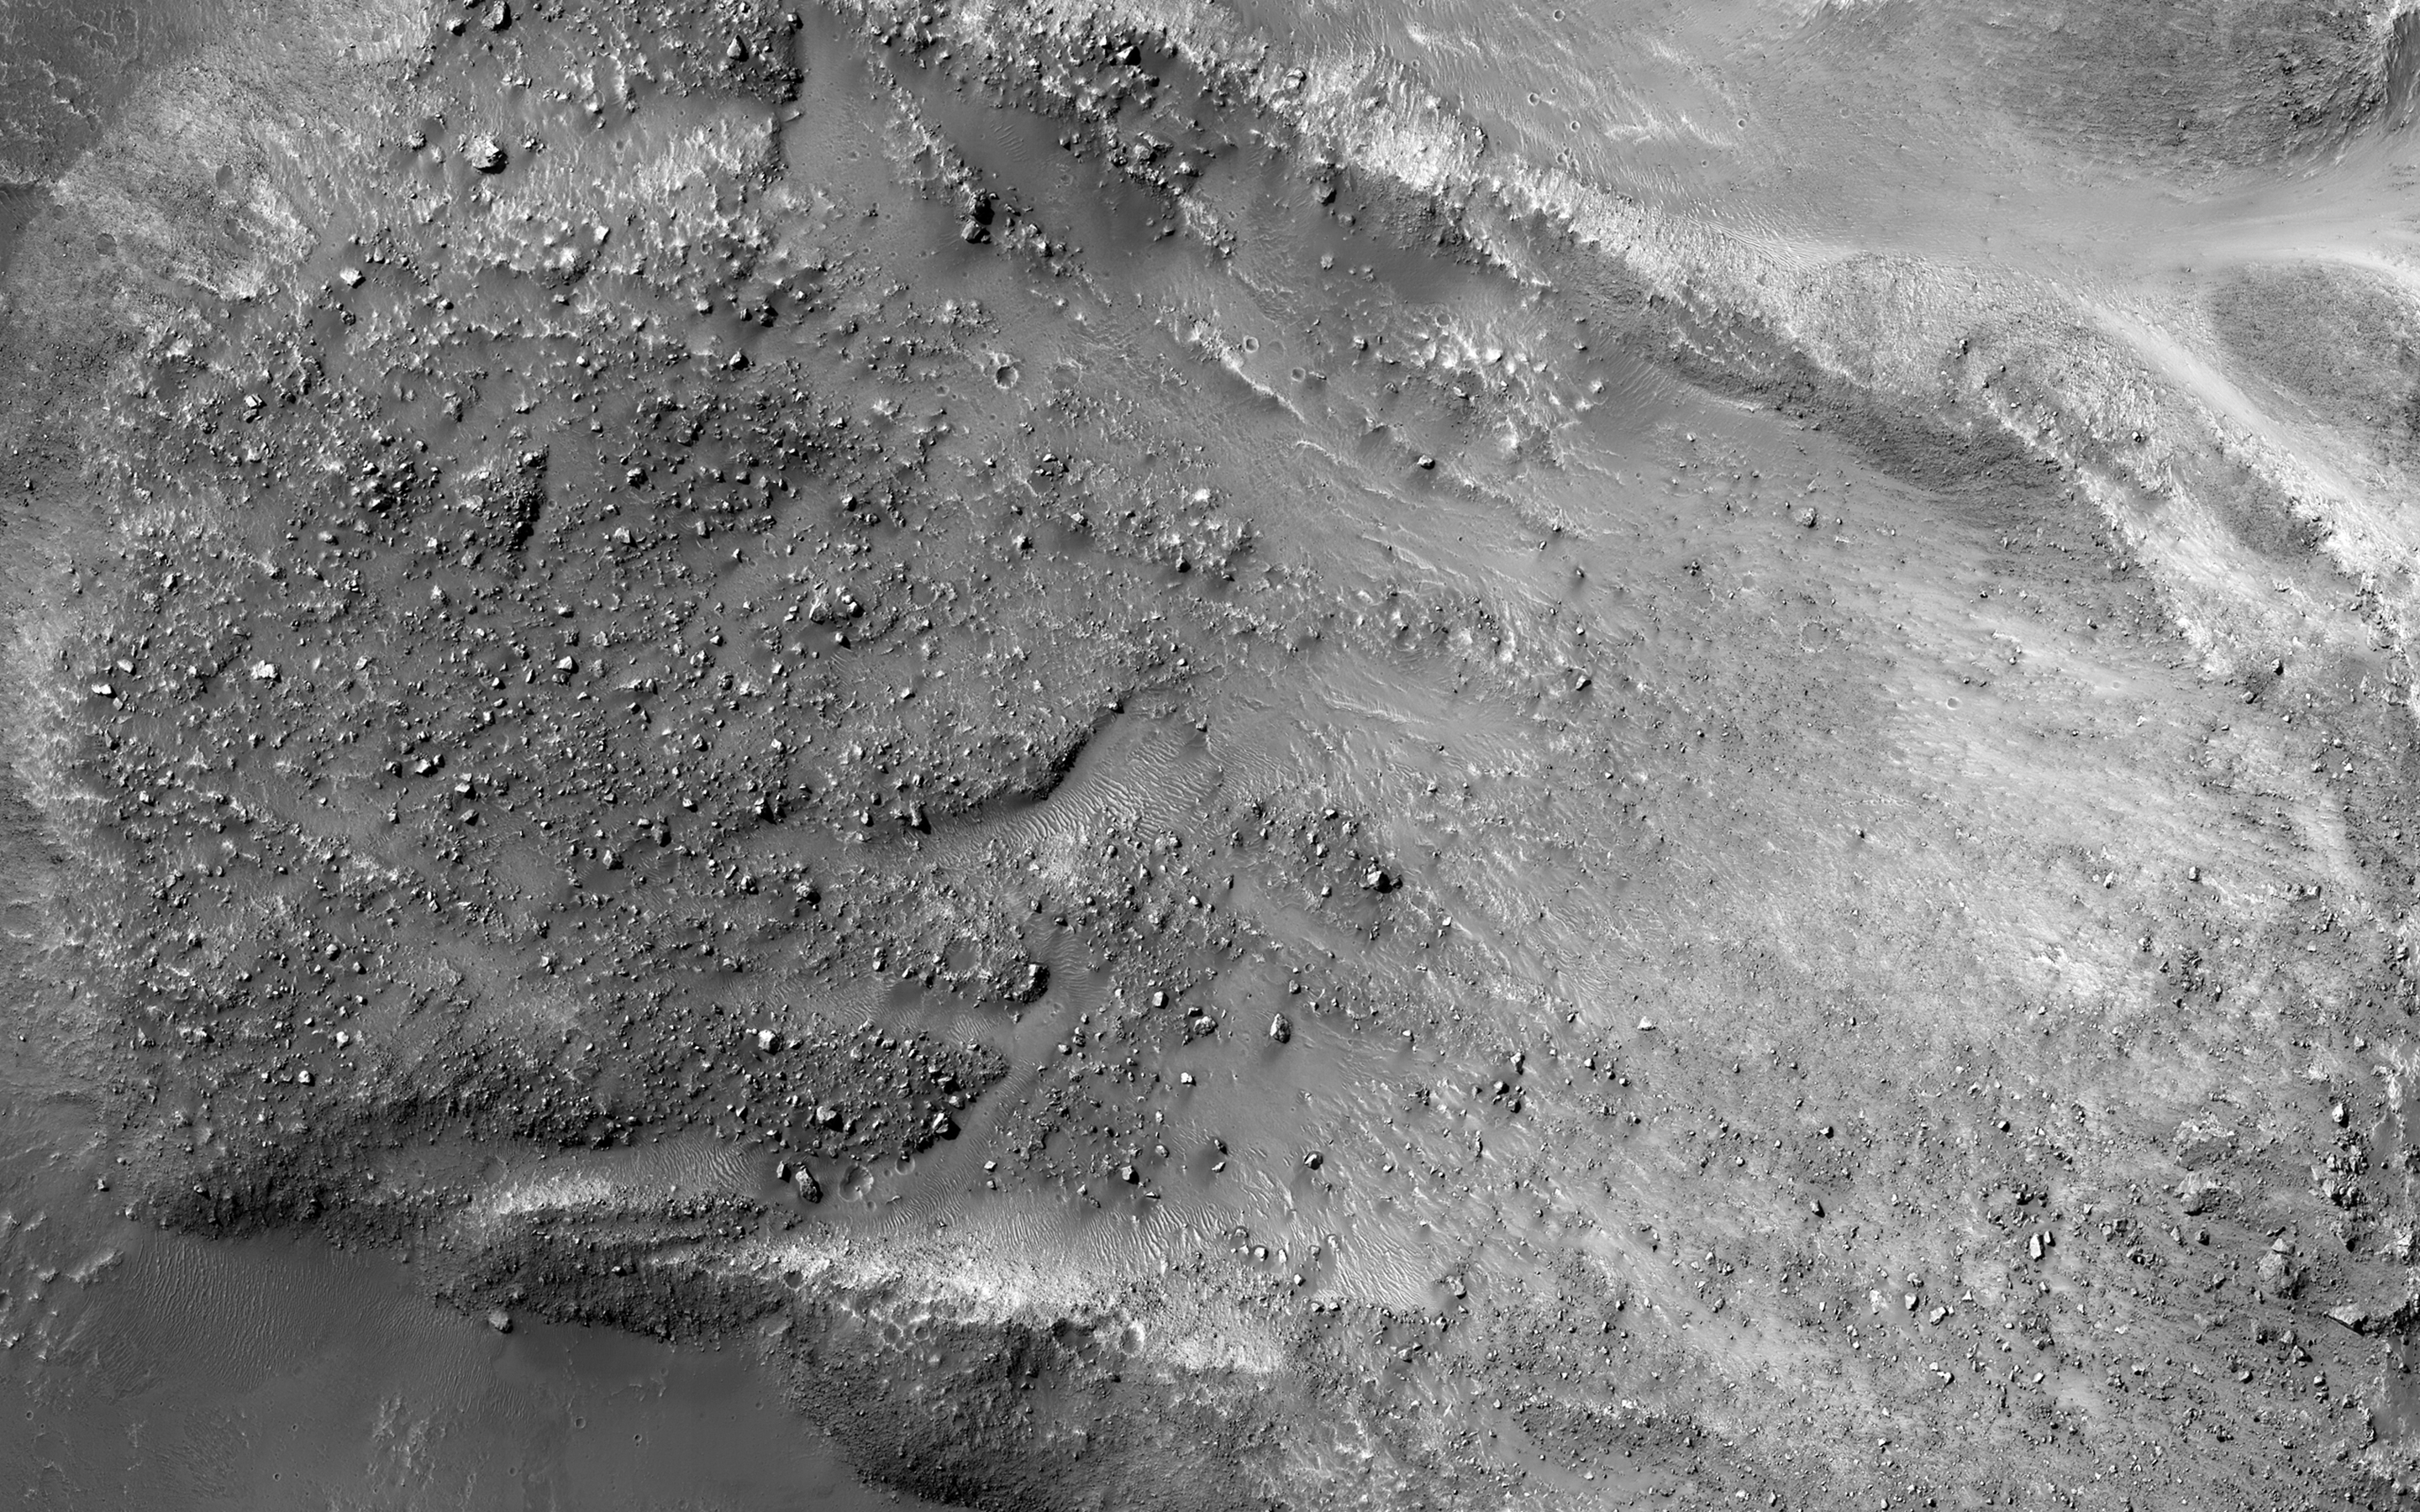

Boulders on a Landslide

The striking feature in this image is a boulder-covered landslide along a canyon wall. Landslides occur when steep slopes fail, sending a mass of soil and rock to flow downhill, leaving behind a scarp at the top of the slope. The mass of material comes to rest when it reaches shallower slopes, forming a lobe of material that ends in a well-defined edge called a toe. (Take a look at the anaglyph to compare the steep cliff and landslide scarp to the relatively flat valley floor. )

This landslide is relatively fresh, as many individual boulders still stand out above the main deposit. Additionally, while several small impact craters are visible in the landslide lobe, they are smaller in size and fewer in number than those on the surrounding valley floor. The scarp itself also looks fresh compared to the rest of the cliff: it, too, has boulders, and more varied topography than the adjacent dusty terrain.

Just to the north of the landslide scarp is a similarly-shaped scar on the cliffside. However, there is no landslide material on the valley floor below it. The older landslide deposit has either been removed or buried, a further indicator of the relative youth of the bouldery landslide.

This is a stereo pair with ESP_036886_1760.

The University of Arizona, Tucson, operates HiRISE, which was built by Ball Aerospace & Technologies Corp., Boulder, Colo. NASA’s Jet Propulsion Laboratory, a division of the California Institute of Technology in Pasadena, manages the Mars Reconnaissance Orbiter Project for NASA’s Science Mission Directorate, Washington.

Credit: NASA/JPL-Caltech/Univ. of Arizona